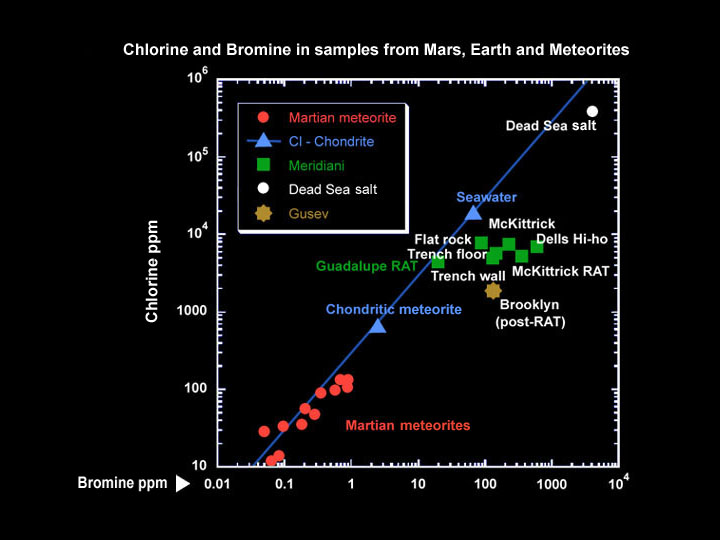

Bromine and Chlorine Go Separate Ways

This graph shows the relative concentrations of bromine and chlorine at various locations on Earth and Mars. Typically, bromine and chlorine stick together in a fixed ratio, as in martian meteorites and Earth seawater. But sometimes the elements split apart and their relative quantities diverge. This separation is usually caused by evaporation processes, as in the Dead Sea on Earth. On Mars, at Meridiani Planum and Gusev Crater, this split has been observed to an even greater degree than seen on Earth. This puzzling result is currently being further explored by Mars Exploration Rover scientists. Data for the Mars locations were taken by the rover’s alpha particle X-ray spectrometer.

Credit: NASA/JPL/Cornell/Max Planck Institute